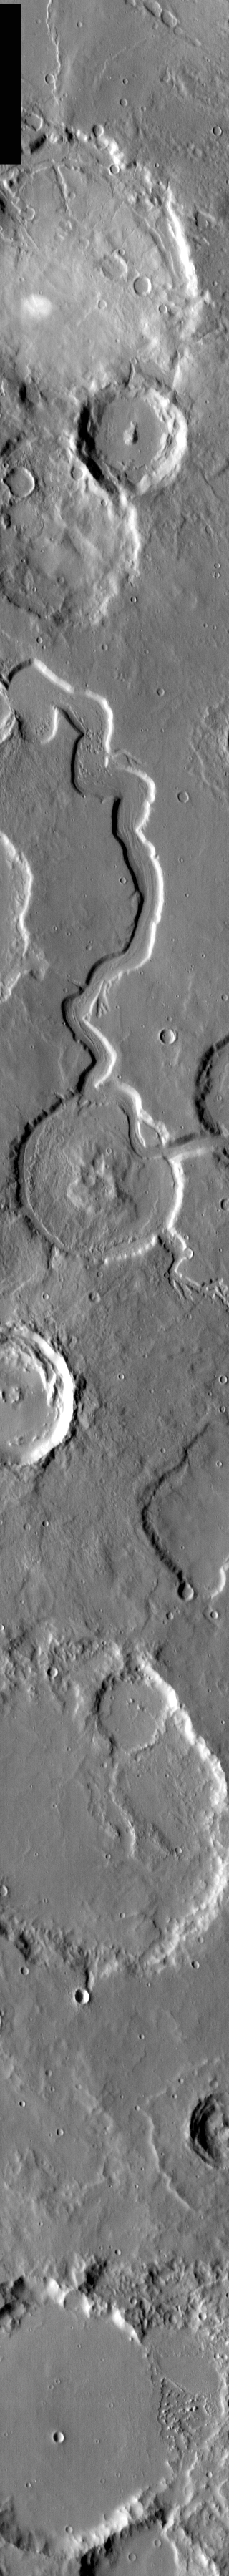

Young Channel, Old Crater

Released 18 March 2004

The Odyssey spacecraft has completed a full Mars year of observations of the red planet. For the next several weeks the Image of the Day will look back over this first mars year. It will focus on four themes: 1) the poles – with the seasonal changes seen in the retreat and expansion of the caps; 2) craters – with a variety of morphologies relating to impact materials and later alteration, both infilling and exhumation; 3) channels – the clues to liquid surface flow; and 4) volcanic flow features. While some images have helped answer questions about the history of Mars, many have raised new questions that are still being investigated as Odyssey continues collecting data as it orbits Mars.

Infrared images taken during the daytime exhibit both the morphological and thermophysical properties of the surface of Mars. Morphologic details are visible due to the effect of sun-facing slopes receiving more energy than antisun-facing slopes. This creates a warm (bright) slope and cool (dark) slope appearance that mimics the light and shadows of a visible wavelength image. Thermophysical properties are seen in that dust heats up more quickly than rocks. Thus dusty areas are bright and rocky areas are dark.

This daytime IR image was collected on February 3, 2003 during the northern summer season. This image shows a younger channel cutting through an older crater.

Image information: IR instrument. Latitude 30.8, Longitude 19 East (341 West). 19 meter/pixel resolution.

Note: this THEMIS visual image has not been radiometrically nor geometrically calibrated for this preliminary release. An empirical correction has been performed to remove instrumental effects. A linear shift has been applied in the cross-track and down-track direction to approximate spacecraft and planetary motion. Fully calibrated and geometrically projected images will be released through the Planetary Data System in accordance with Project policies at a later time.

NASA’s Jet Propulsion Laboratory manages the 2001 Mars Odyssey mission for NASA’s Office of Space Science, Washington, D.C. The Thermal Emission Imaging System (THEMIS) was developed by Arizona State University, Tempe, in collaboration with Raytheon Santa Barbara Remote Sensing. The THEMIS investigation is led by Dr. Philip Christensen at Arizona State University. Lockheed Martin Astronautics, Denver, is the prime contractor for the Odyssey project, and developed and built the orbiter. Mission operations are conducted jointly from Lockheed Martin and from JPL, a division of the California Institute of Technology in Pasadena.

Credit: NASA/JPL/Arizona State University